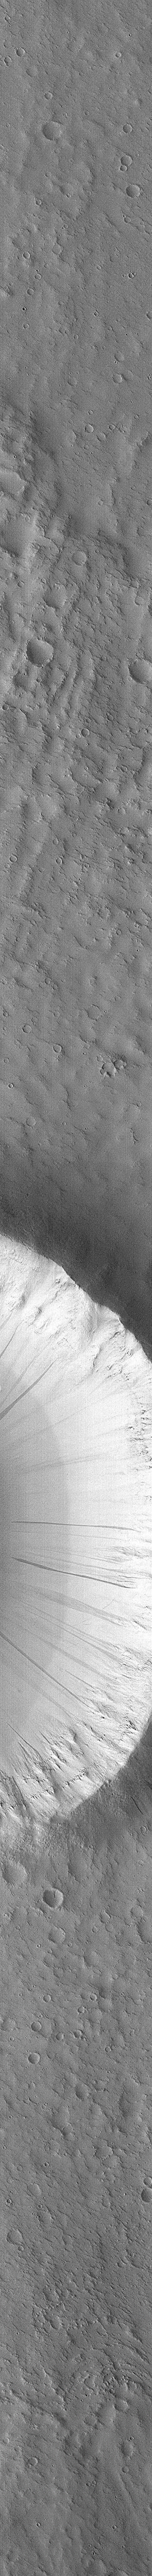

Flow Ejecta and Slope Landslides in Small Crater – High Resolution Image

This high resolution picture of a moderately small impact crater on Mars was taken by the Mars Global Surveyor Orbiter Camera (MOC) on October 17, 1997 at 4:11:07 PM PST, during MGS orbit 22. The image covers an area 2.9 by 48.4 kilometers (1.8 by 30 miles) at 9.6 m (31.5 feet) per picture element, and is centered at 21.3 degrees N, 179.8 degrees W, near Orcus Patera. The MOC image is a factor of 15X better than pervious Viking views of this particular crater.

The unnamed crater is one of three closely adjacent impact features that display the ejecta pattern characteristic of one type of “flow-ejecta” crater. Such patterns are considered evidence of fluidized movement of the materials ejected during the cratering event, and are believed to indicate the presence of subsurface ice or liquid water.

Long, linear features of different brightness values can be seen on the on the steep slopes inside and outside the crater rim. This type of feature, first identified in Viking Orbiter images acquired over 20 years ago, are more clearly seen in this new [sic] view (about 3 times better than the best previous observations). Their most likely explanation is that small land or dirt slides, initiated by seismic or wind action, have flowed down the steep slopes. Initially dark because of the nature of the surface disturbance, these features get lighter with time as the ubiquitous fine, bright dust settles onto them from the martian atmosphere. Based on estimates of the dust fall-out rate, many of these features are probably only a few tens to hundreds of years old. Thus, they are evidence of a process that is active on Mars today.

Malin Space Science Systems (MSSS) and the California Institute of Technology built the MOC using spare hardware from the Mars Observer mission. MSSS operates the camera from its facilities in San Diego, CA. The Jet Propulsion Laboratory’s Mars Surveyor Operations Project operates the Mars Global Surveyor spacecraft with its industrial partner, Lockheed Martin Astronautics, from facilities in Pasadena, CA and Denver, CO.

Credit: NASA/JPL/Malin Space Science Systems